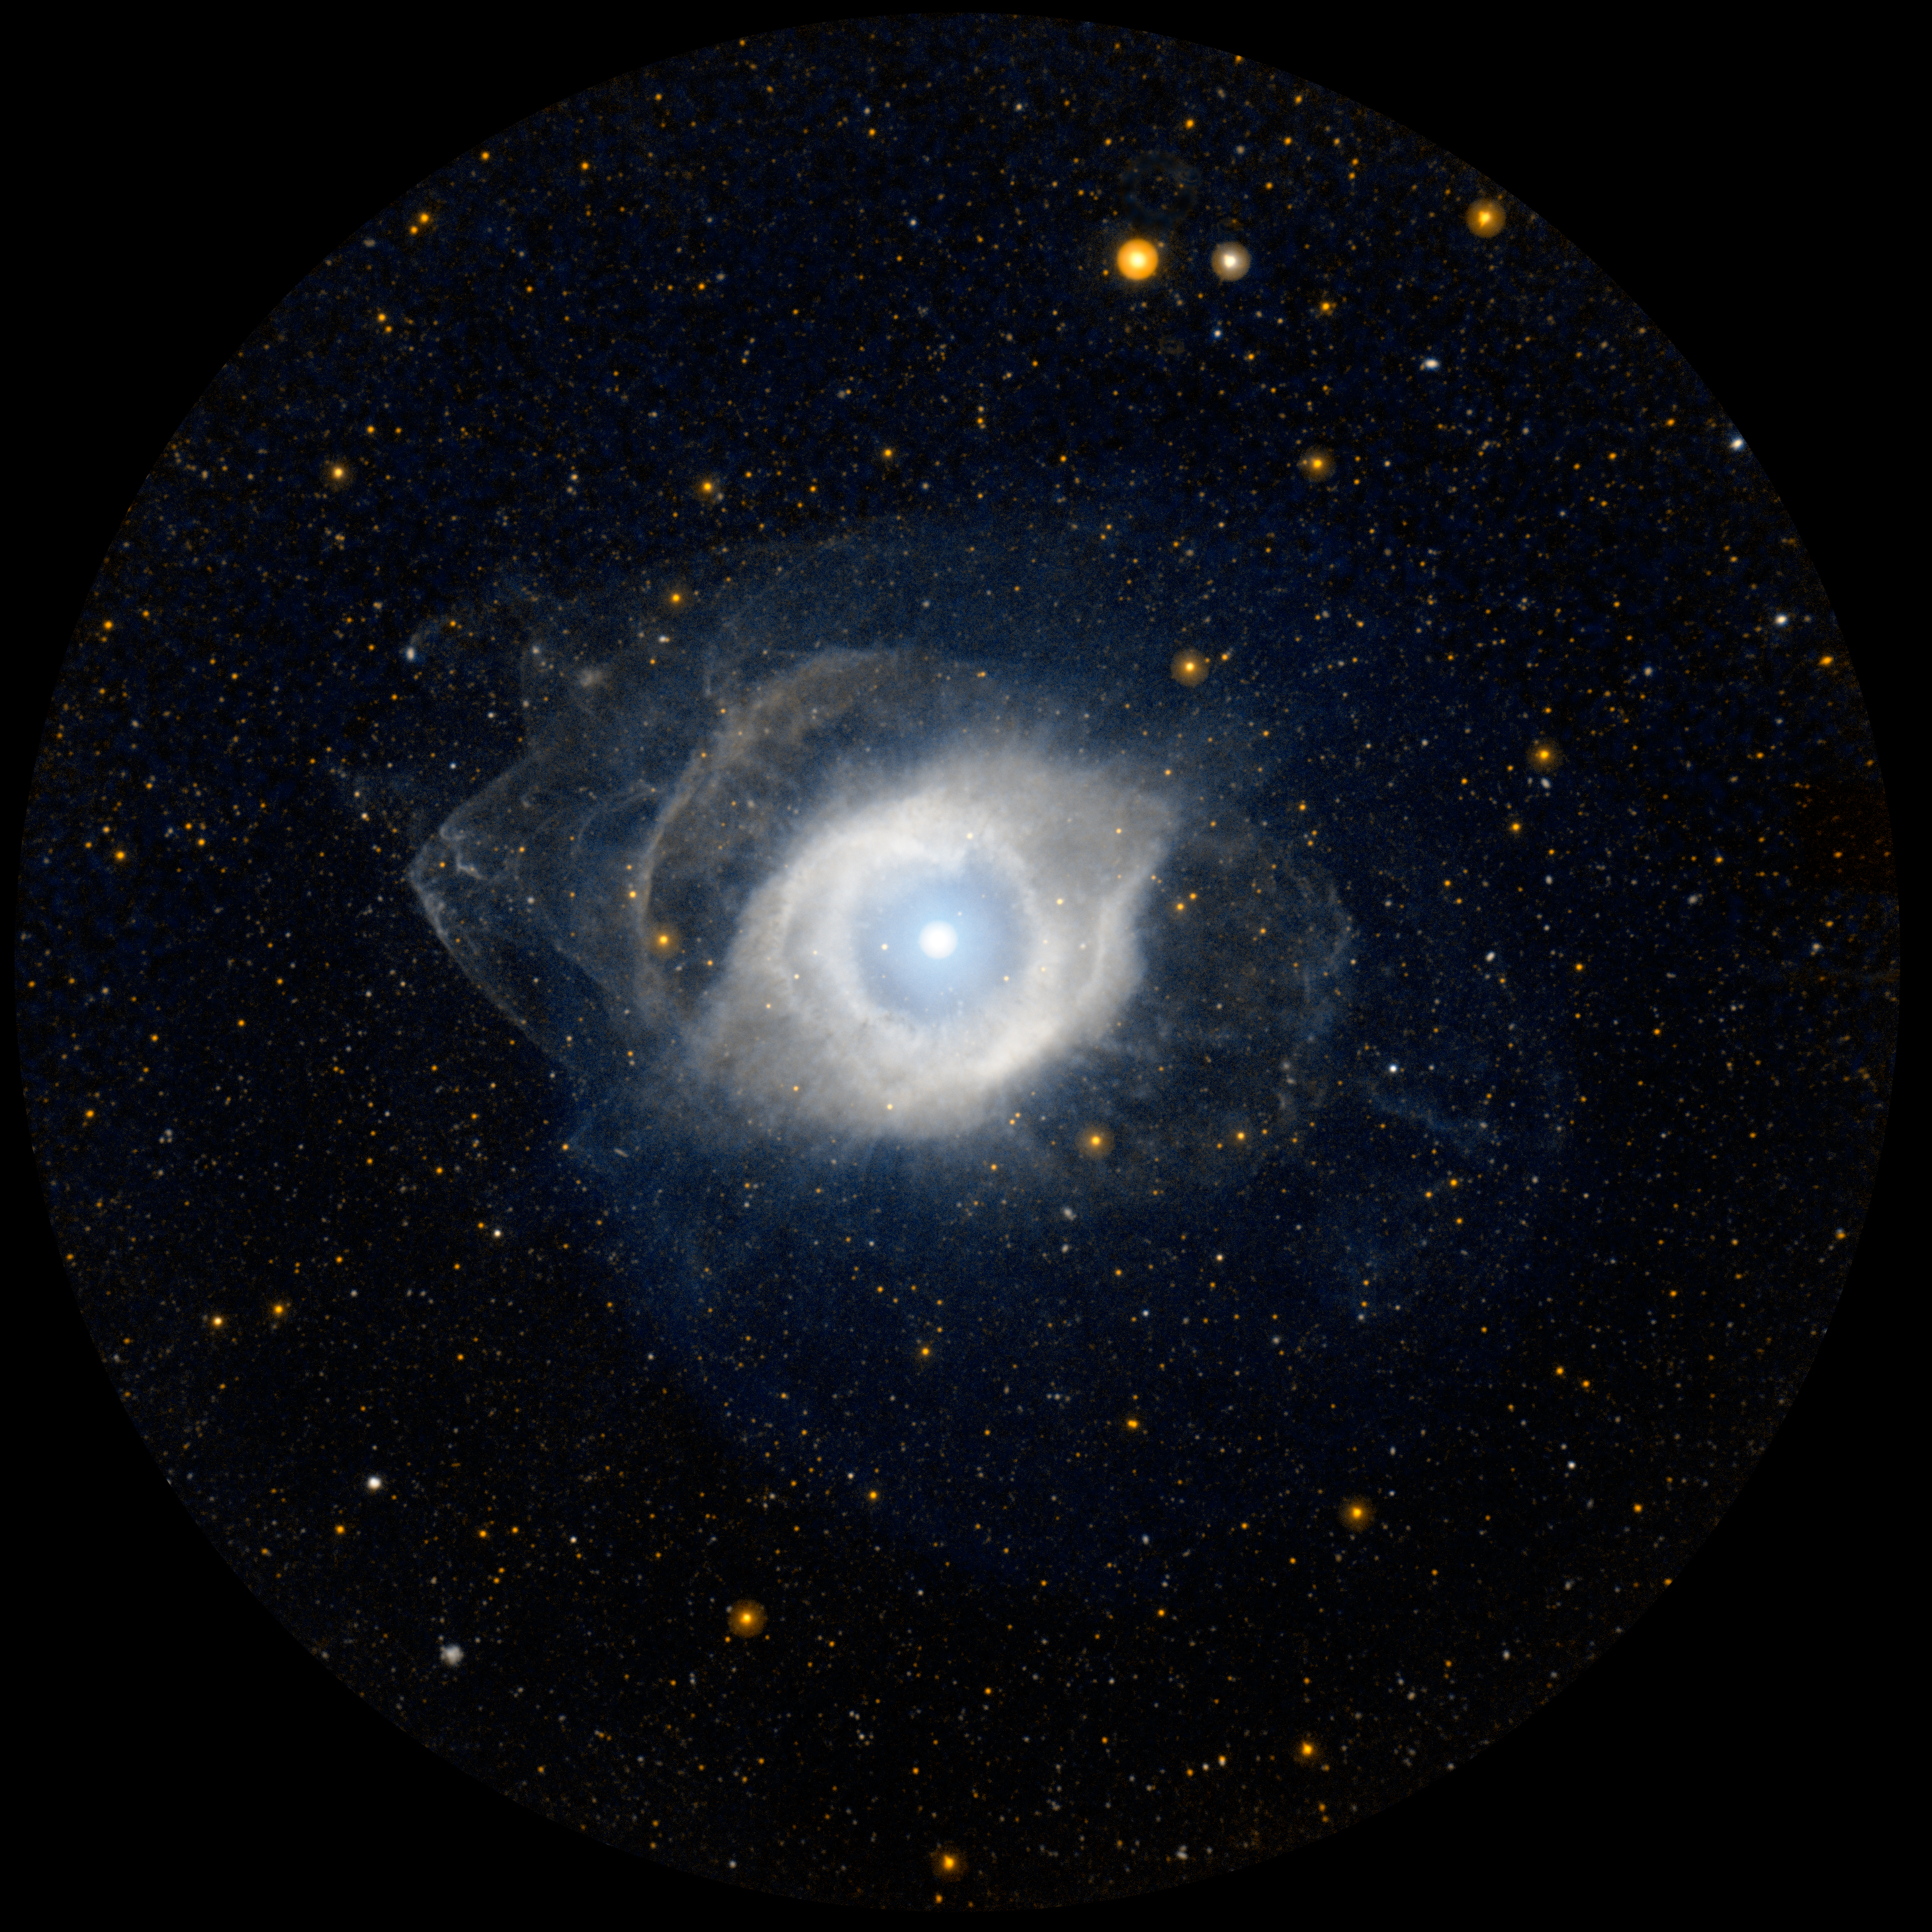

NGC 7293, the Helix Nebula

NGC 7293, better known as the Helix nebula, displays its ultraviolet glow courtesy of NASA’s Galaxy Evolution Explorer (GALEX). The Helix is the nearest example of a planetary nebula, which is the eventual fate of a star, like our own Sun, as it approaches the end of its life. As it runs out of fuel, the star expels its outer envelope of gas outward to form a nebula like the Helix. The remaining core of the star is a small, hot, dense remnant known as a white dwarf.

Credit: NASA/JPL-Caltech